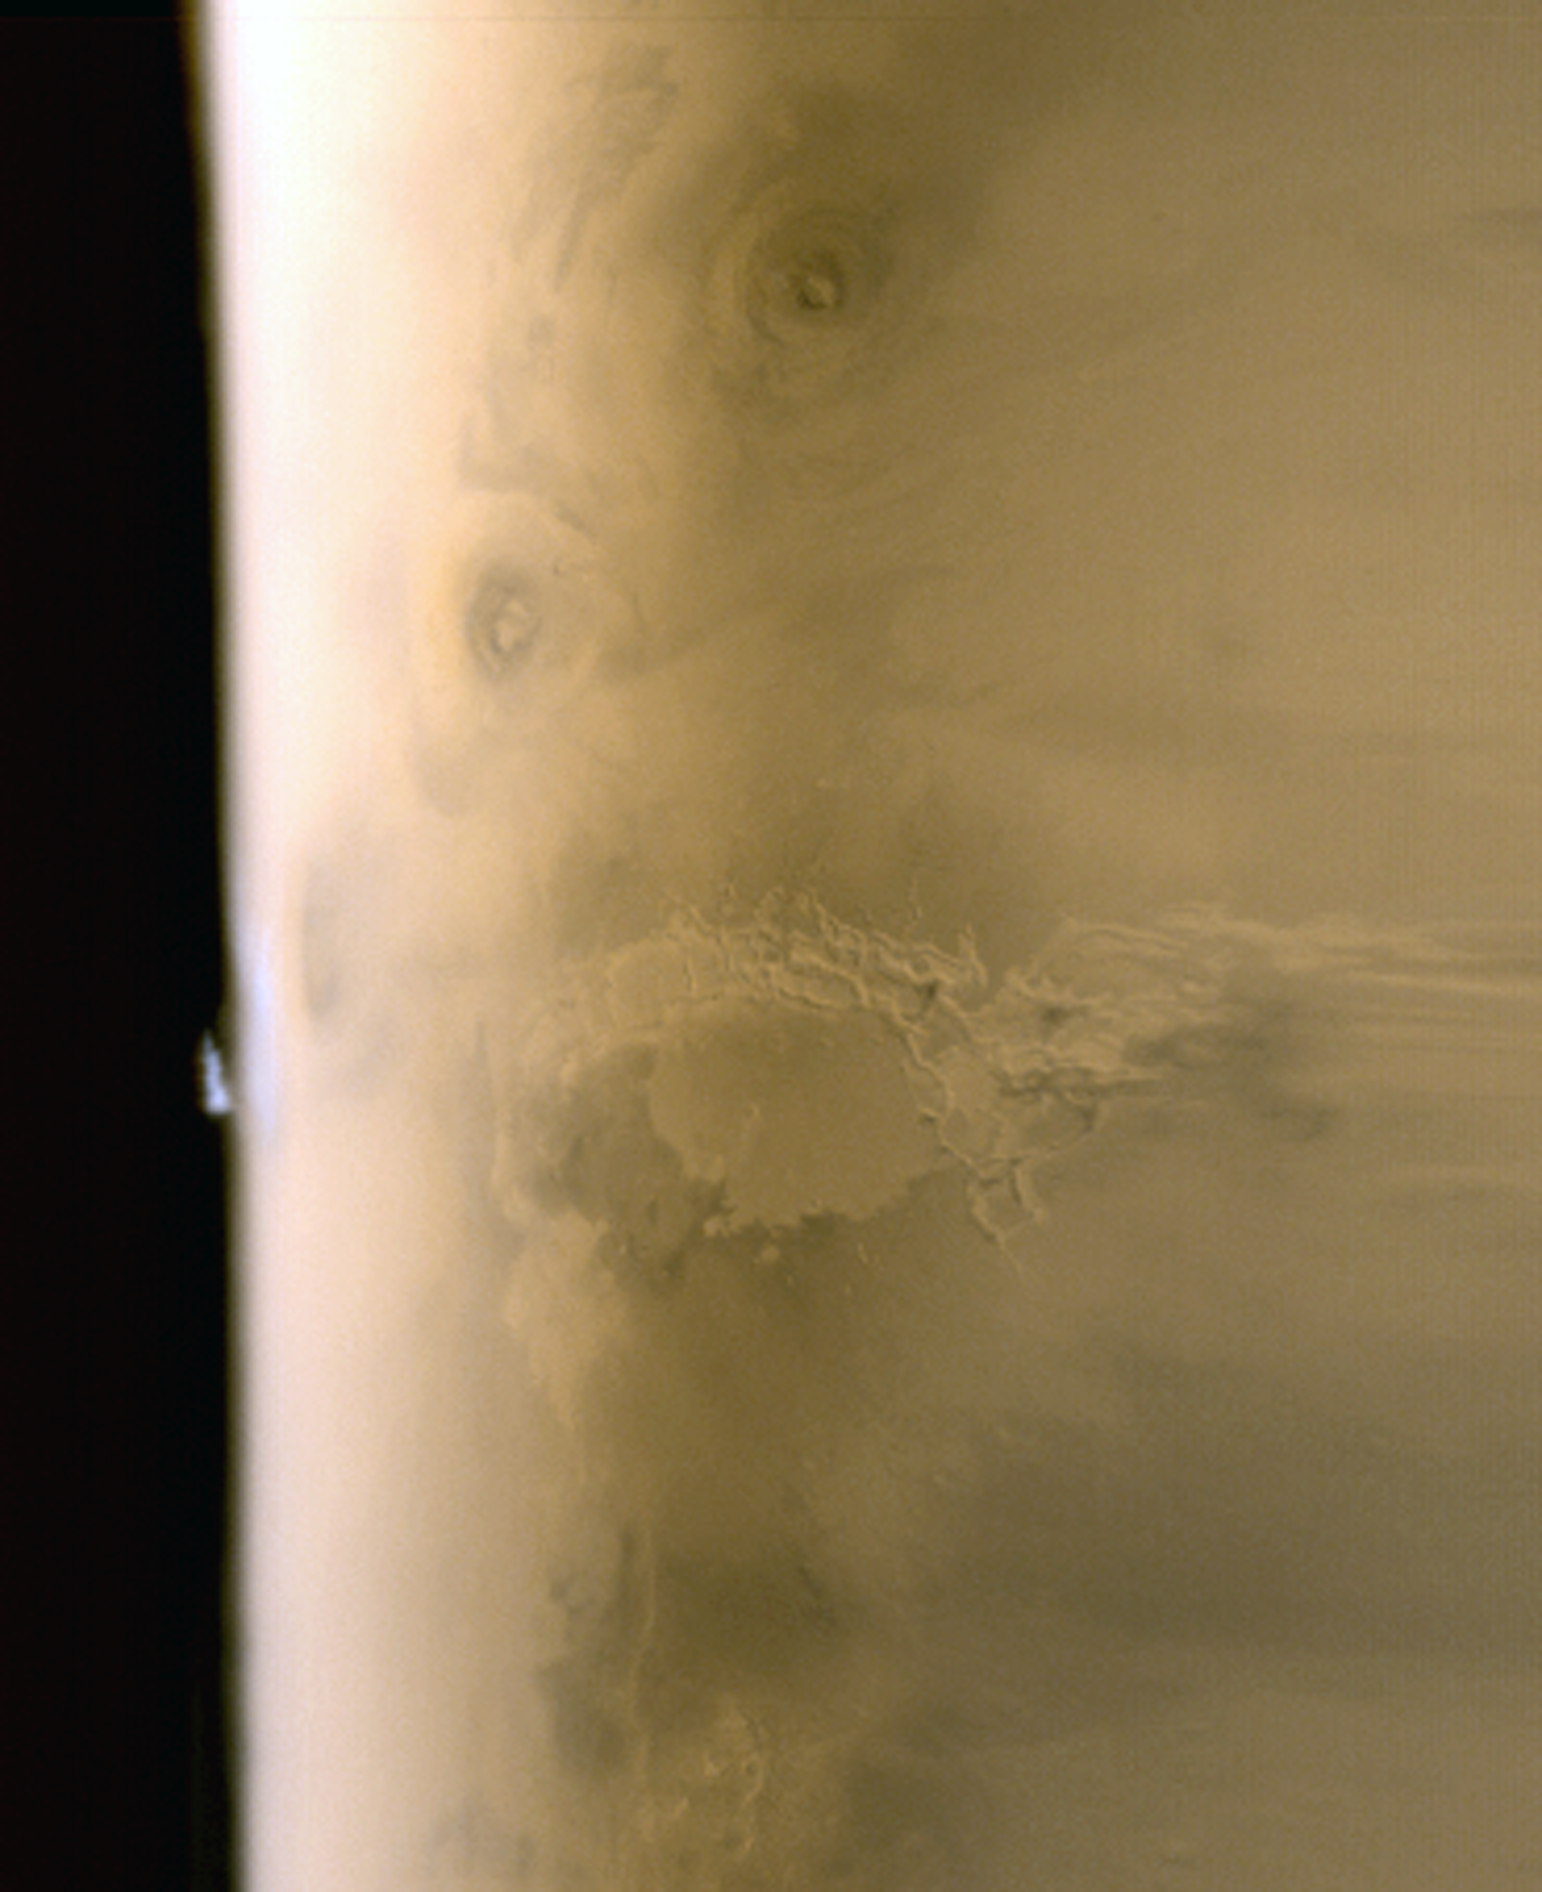

Tharsis Limb Cloud

7 September 2005
This composite of red and blue Mars Global Surveyor (MGS) Mars Orbiter Camera (MOC) daily global images acquired on 6 July 2005 shows an isolated water ice cloud extending more than 30 kilometers (more than 18 miles) above the martian surface. Clouds such as this are common in late spring over the terrain located southwest of the Arsia Mons volcano. Arsia Mons is the dark, oval feature near the limb, just to the left of the “T” in the “Tharsis Montes” label. The dark, nearly circular feature above the “S” in “Tharsis” is the volcano, Pavonis Mons, and the other dark circular feature, above and to the right of “s” in “Montes,” is Ascraeus Mons. Illumination is from the left/lower left.

Season: Northern Autumn/Southern Spring

Credit: NASA/JPL/Malin Space Science Systems